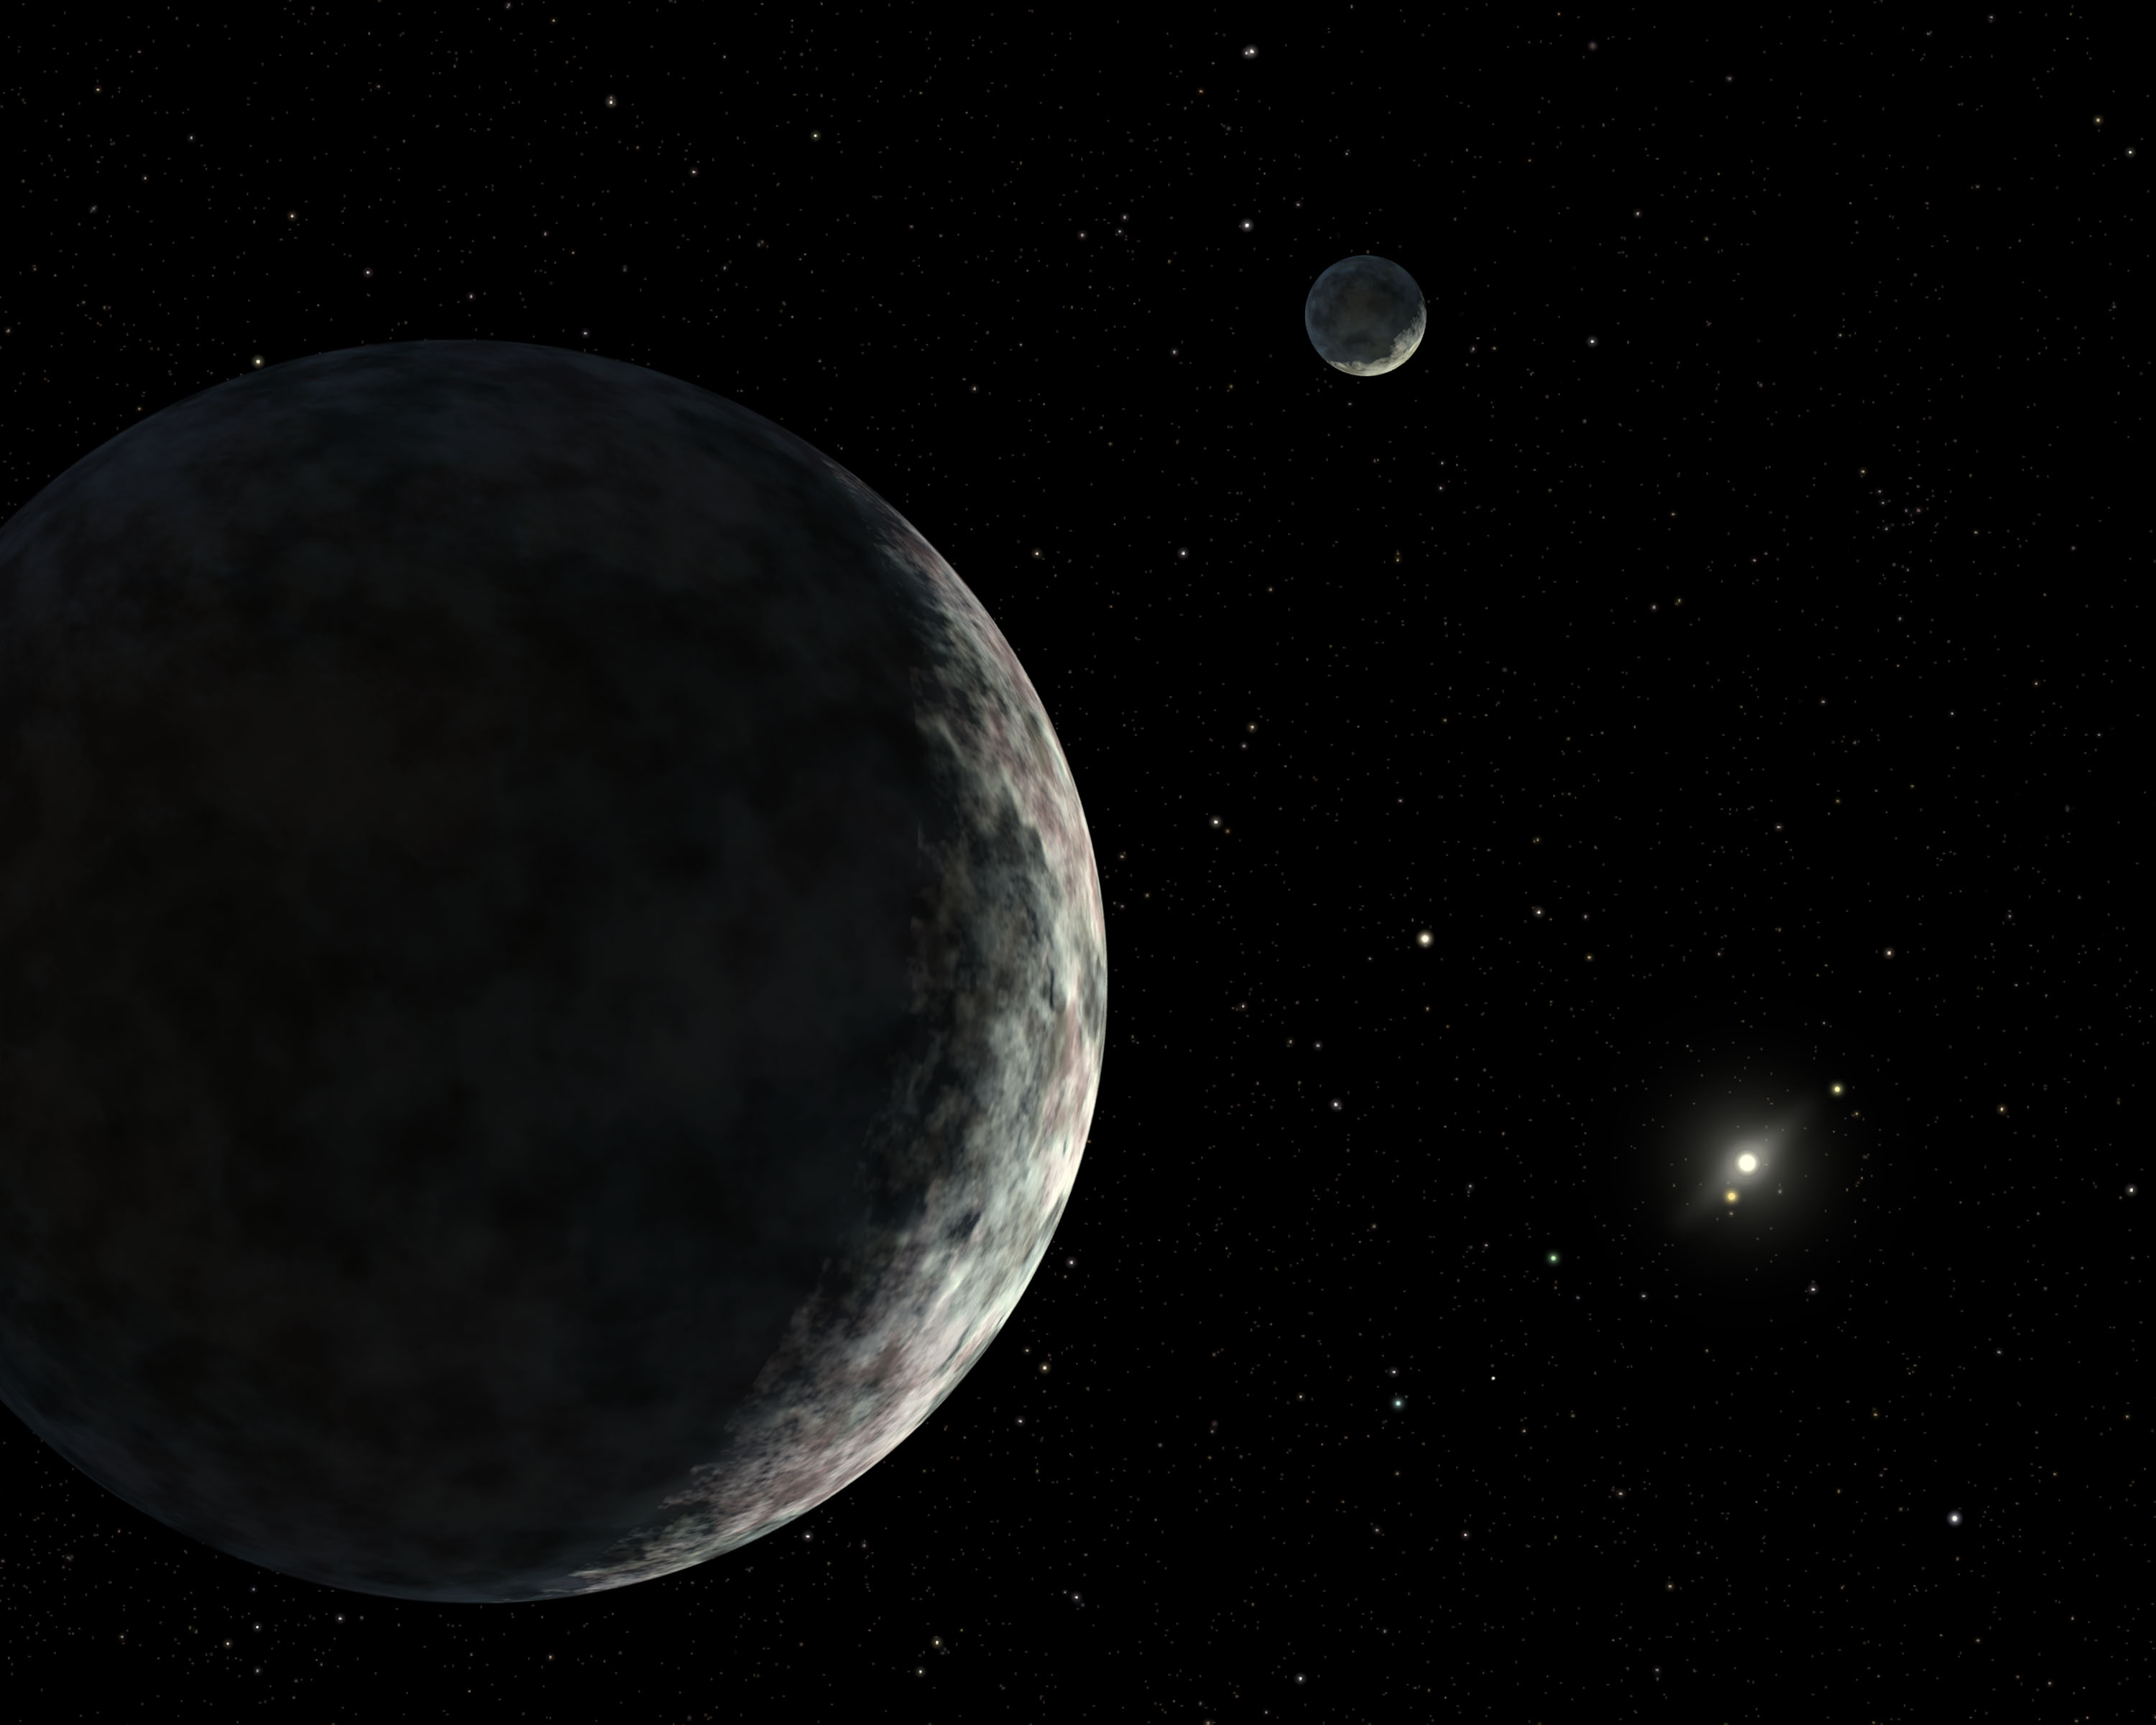

Eris and Dysnomia (Artist Concept)

An artist’s concept of the dwarf planet Eris and its moon Dysnomia. The sun is the small star in the distance.

Credit: NASA/JPL-Caltech